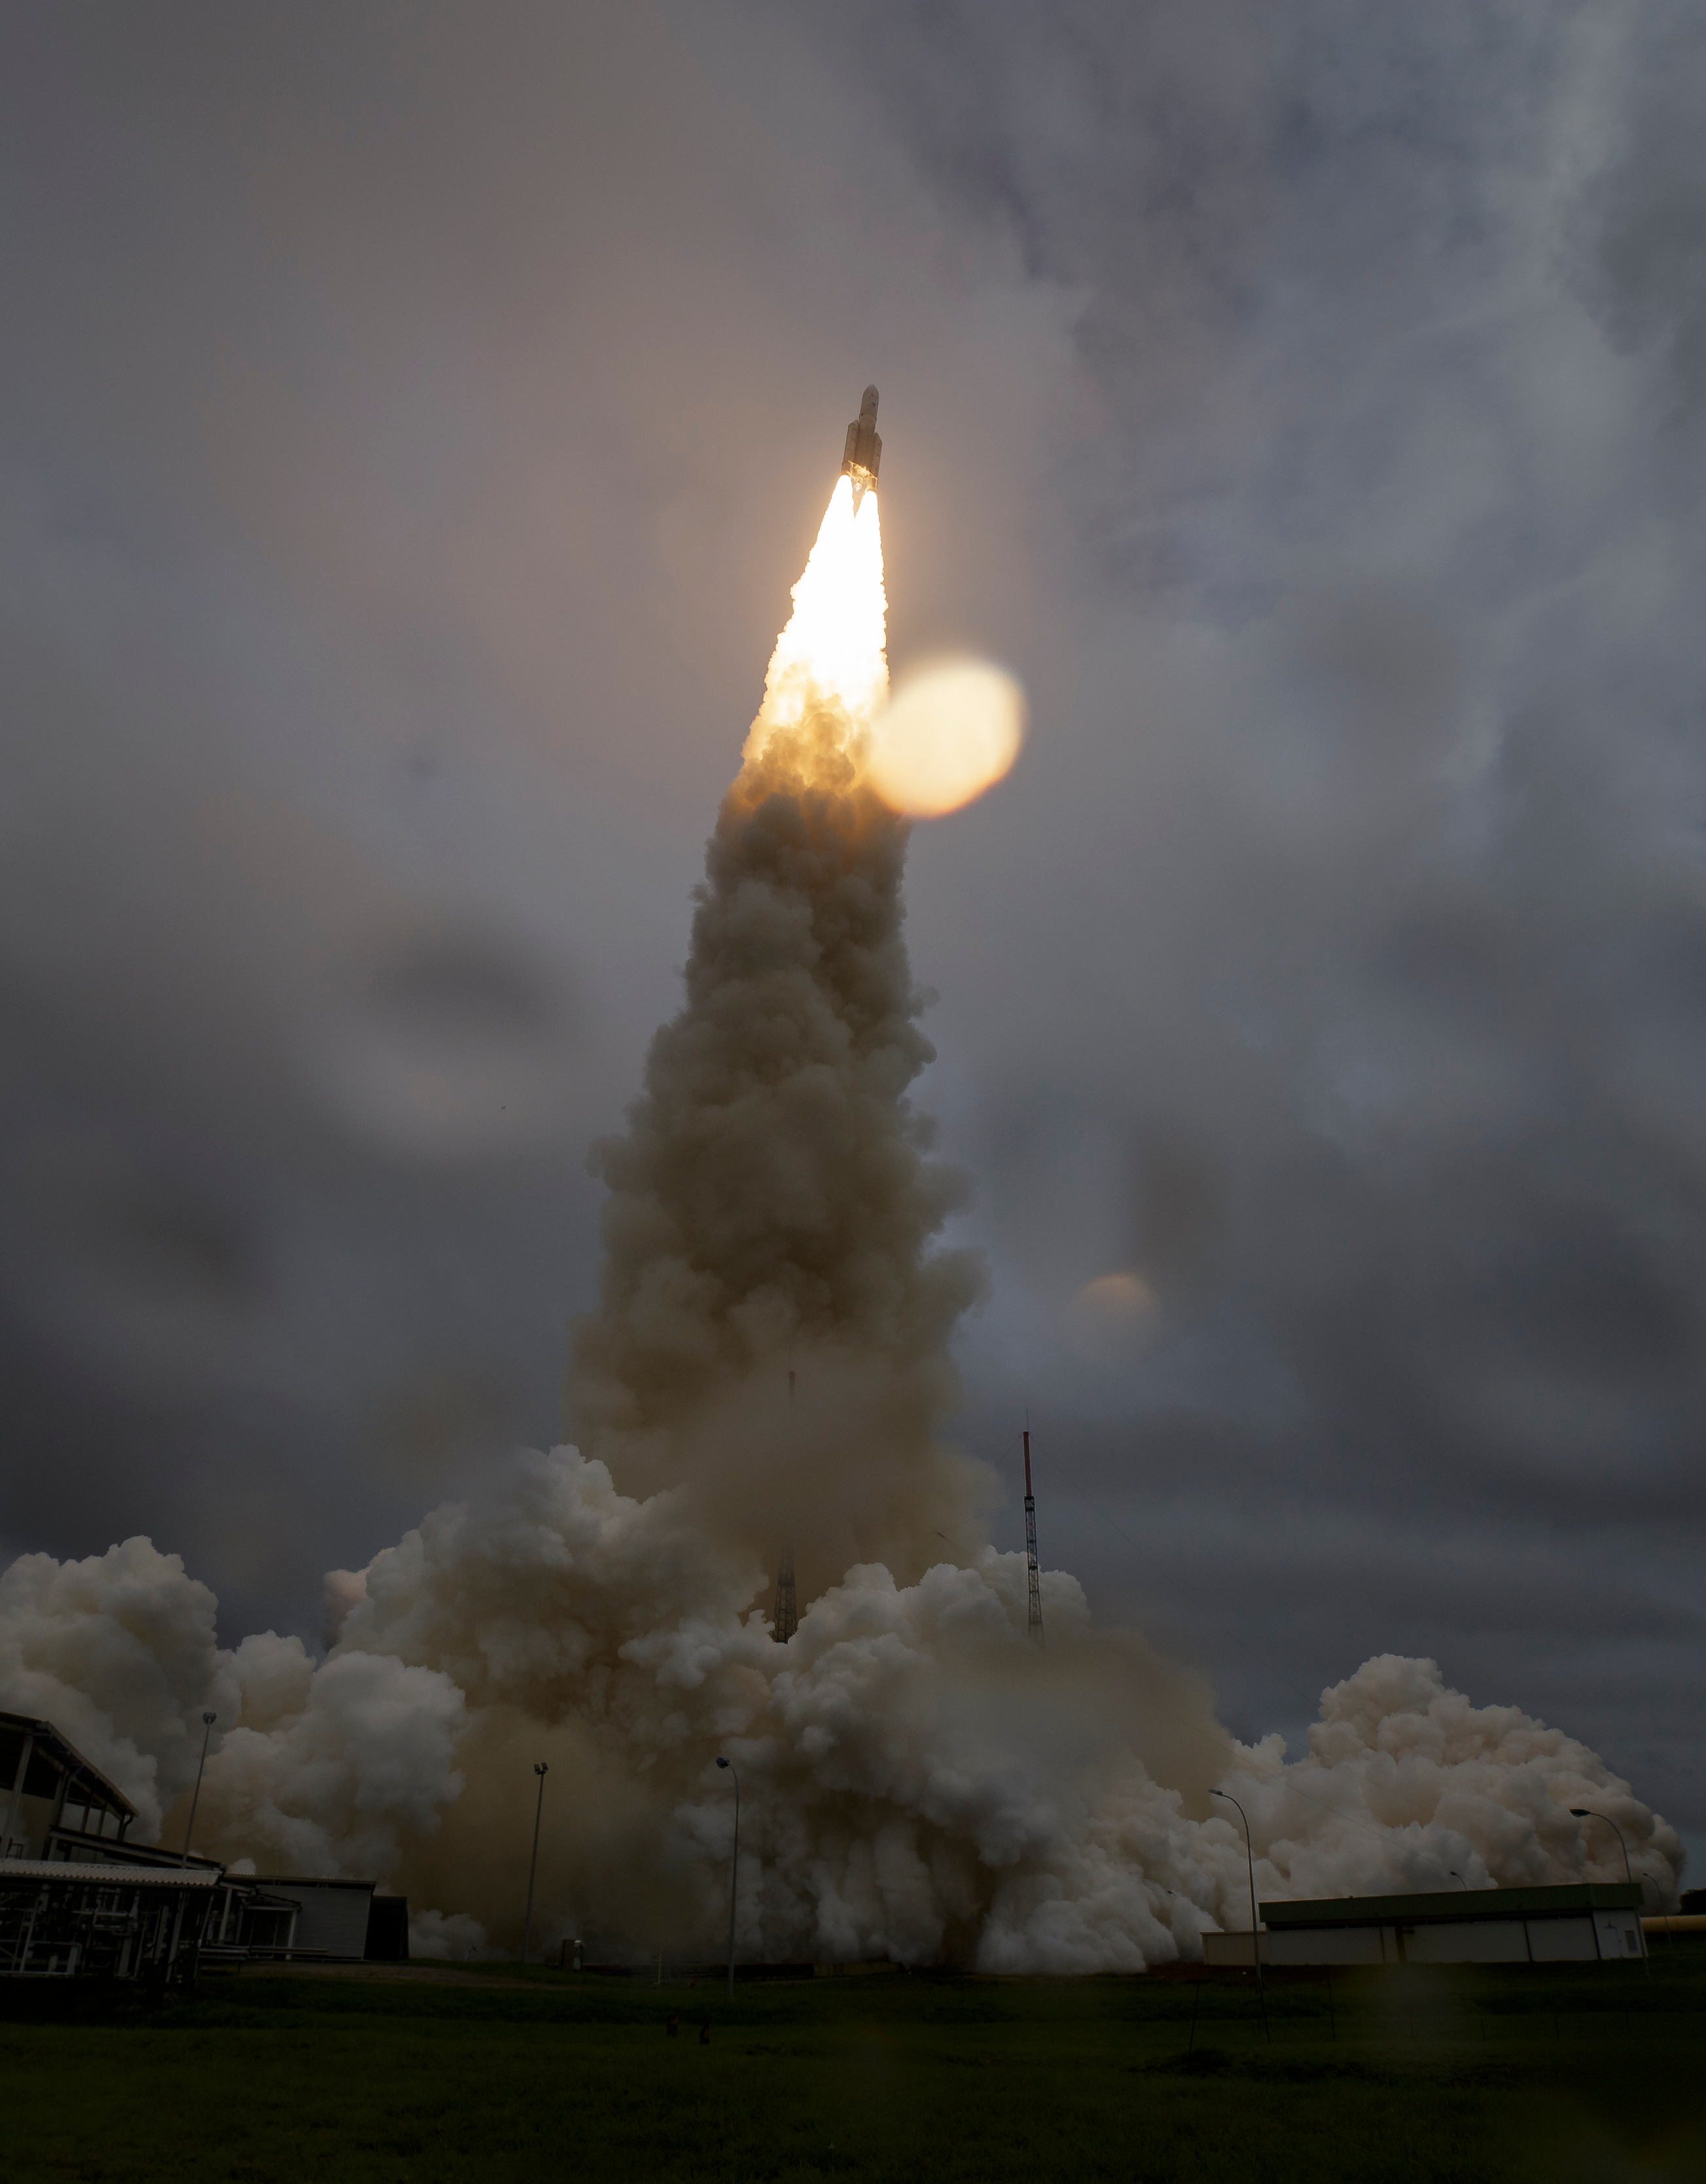

James Webb Space Telescope Launch

Arianespace's Ariane 5 rocket launches with NASA’s James Webb Space Telescope onboard, Saturday, Dec. 25, 2021, from the ELA-3 Launch Zone of Europe’s Spaceport at the Guiana Space Centre in Kourou, French Guiana. The James Webb Space Telescope (sometimes called JWST or Webb) is a large infrared telescope with a 21.3 foot (6.5 meter) primary mirror. The observatory will study every phase of cosmic history—from within our solar system to the most distant observable galaxies in the early universe.

Credit: NASA/Bill Ingalls